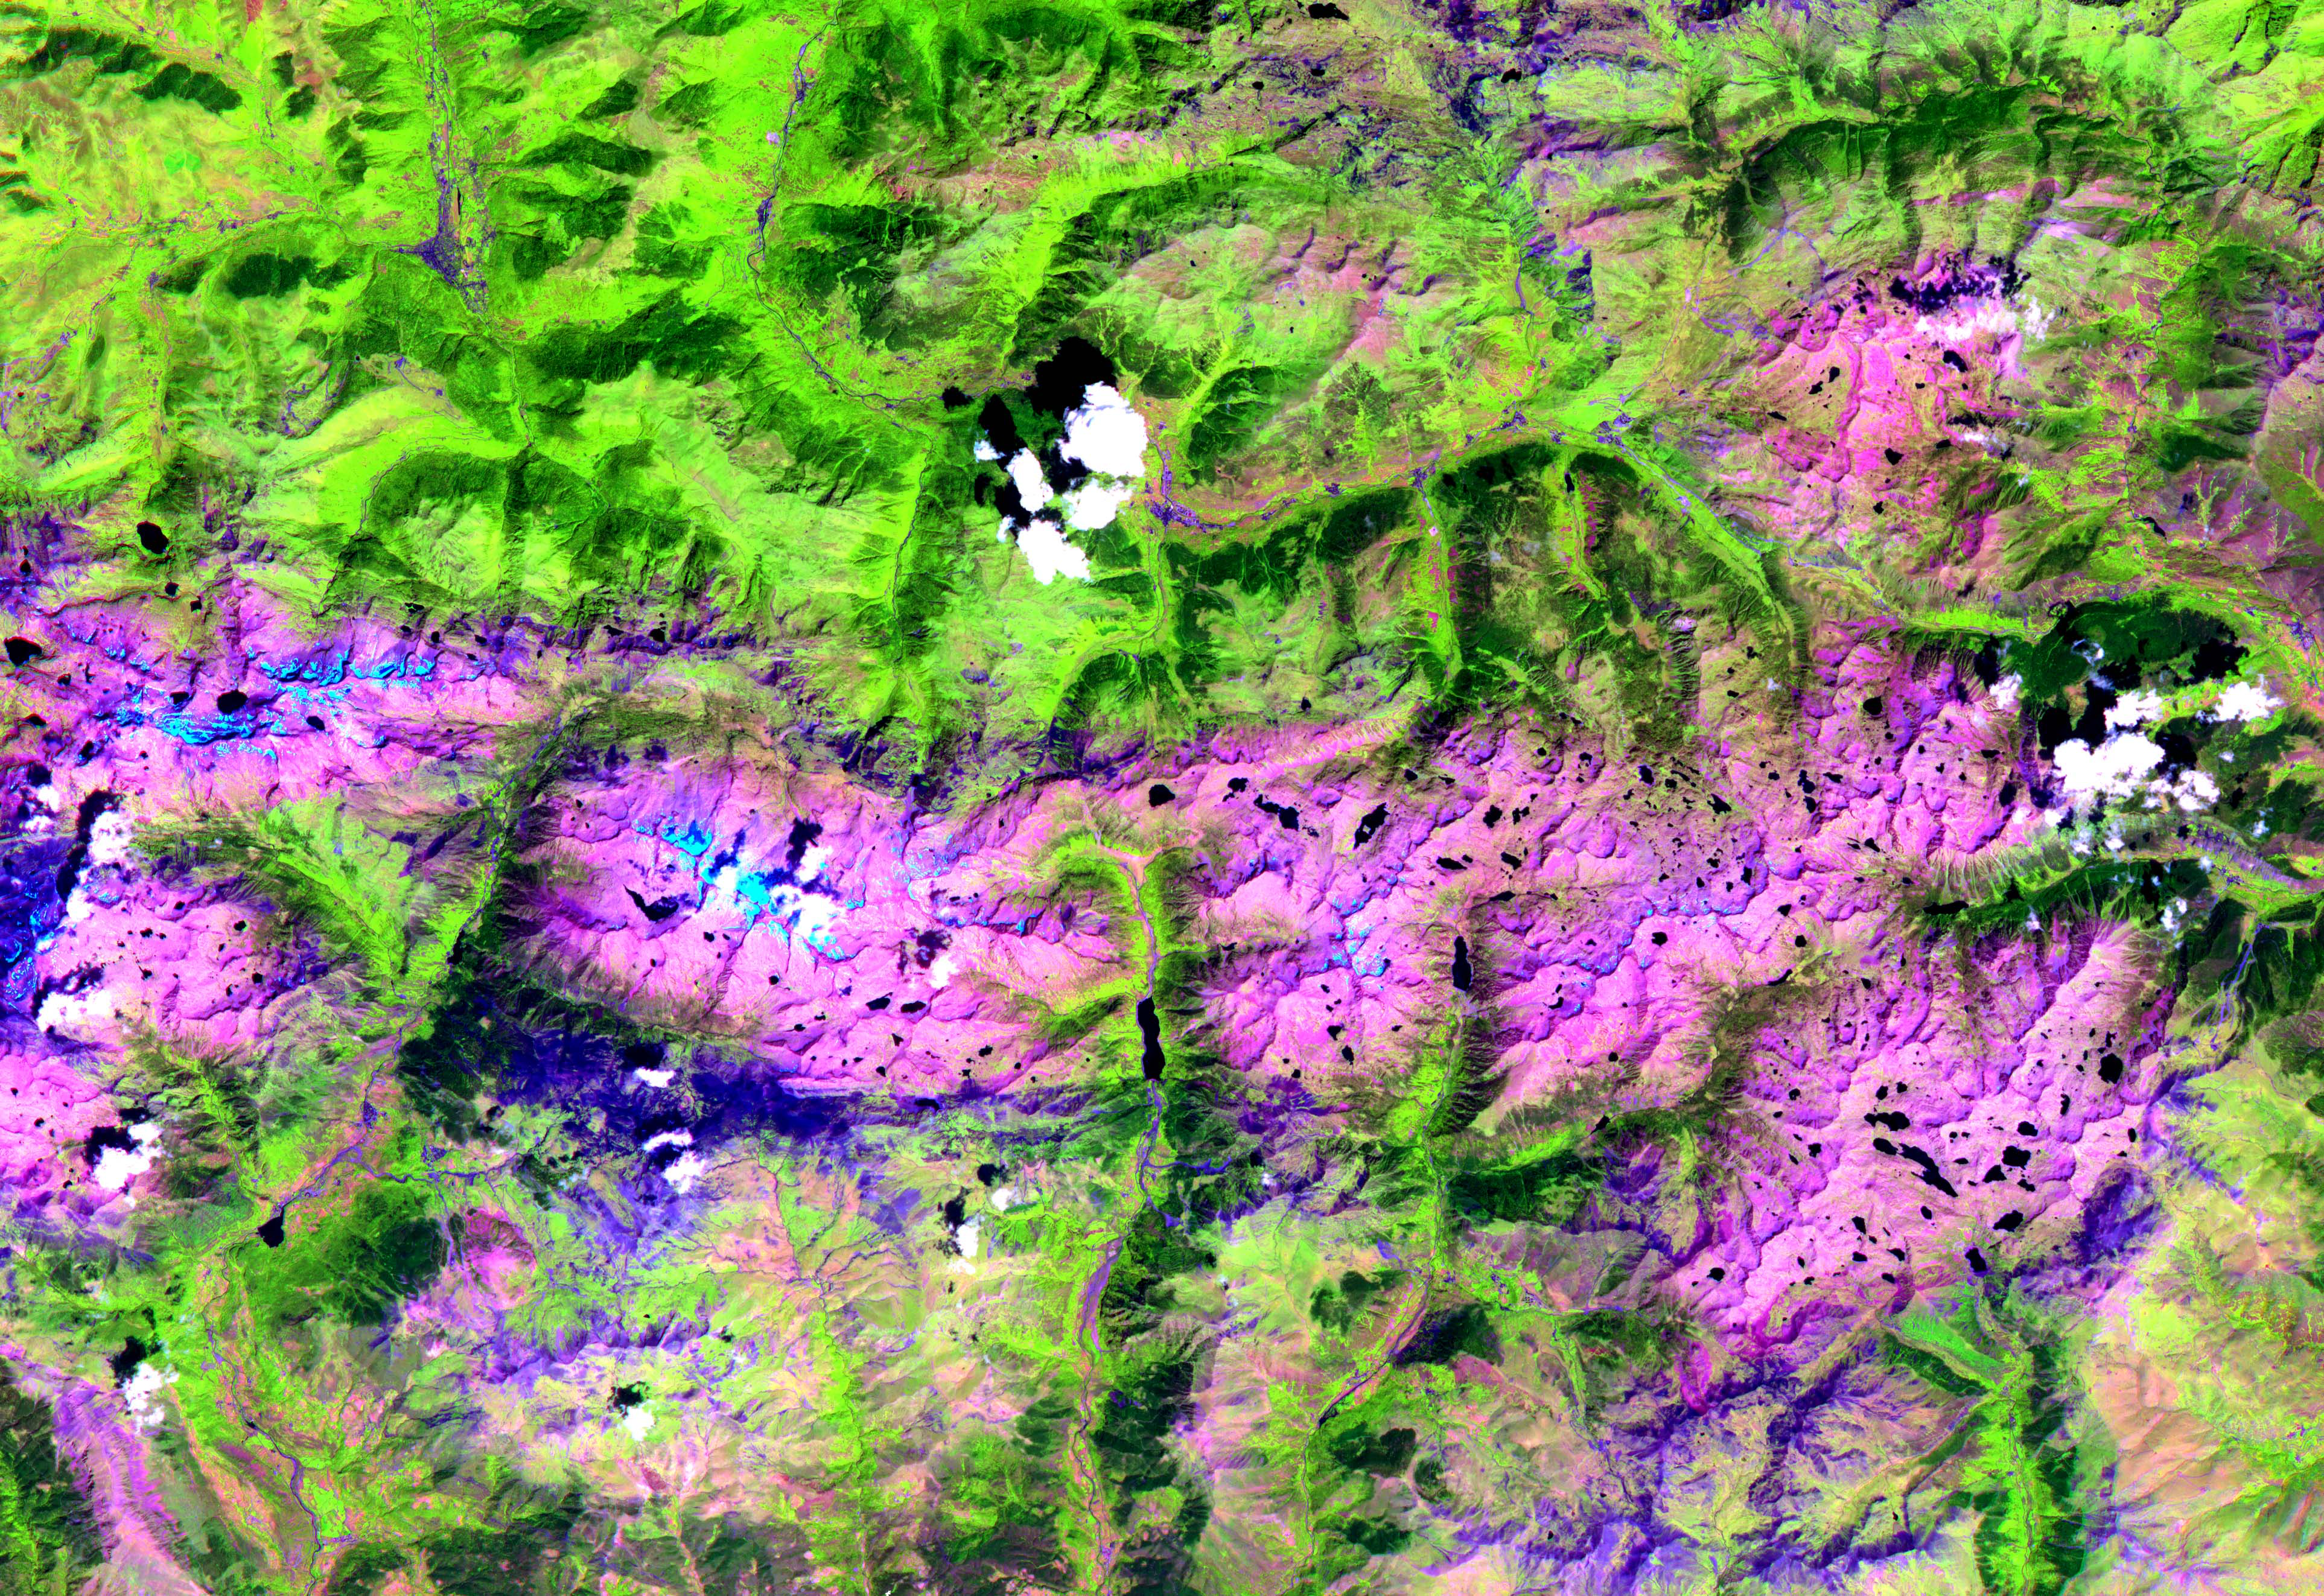

Pyrenees Mtns., Spain

This ASTER image, acquired on August 1, 2000, covers an area of 57 by 29 km and covers part of the central Pyrenees in Spain. The Pyrenees in southwestern Europe extend for about 435 kilometers (about 270 miles) from the Bay of Biscay to the Mediterranean Sea, separating the Iberian Peninsula from the rest of Europe. The Pyrenees form most of the boundary between France and Spain, and encompass the tiny principality of Andorra. Approximately two-thirds of the mountains lie in Spain. The central Pyrenees extend to the Collines du Perche and contain the highest peaks of the system, including Pico de Aneto, the highest at 3,404 meters (11,168 feet). ASTER bands 4, 3 and 2 were displayed in red, green and blue. In this combination, snow is blue, vegetation is green, bare rocks are pink and dark blue, and clouds are white. The image is located at 42.6 degrees north latitude and 0.6 degrees east longitude.

The U.S. science team is located at NASA’s Jet Propulsion Laboratory, Pasadena, Calif. The Terra mission is part of NASA’s Science Mission Directorate.

Credit: NASA/GSFC/METI/ERSDAC/JAROS, and U.S./Japan ASTER Science Team